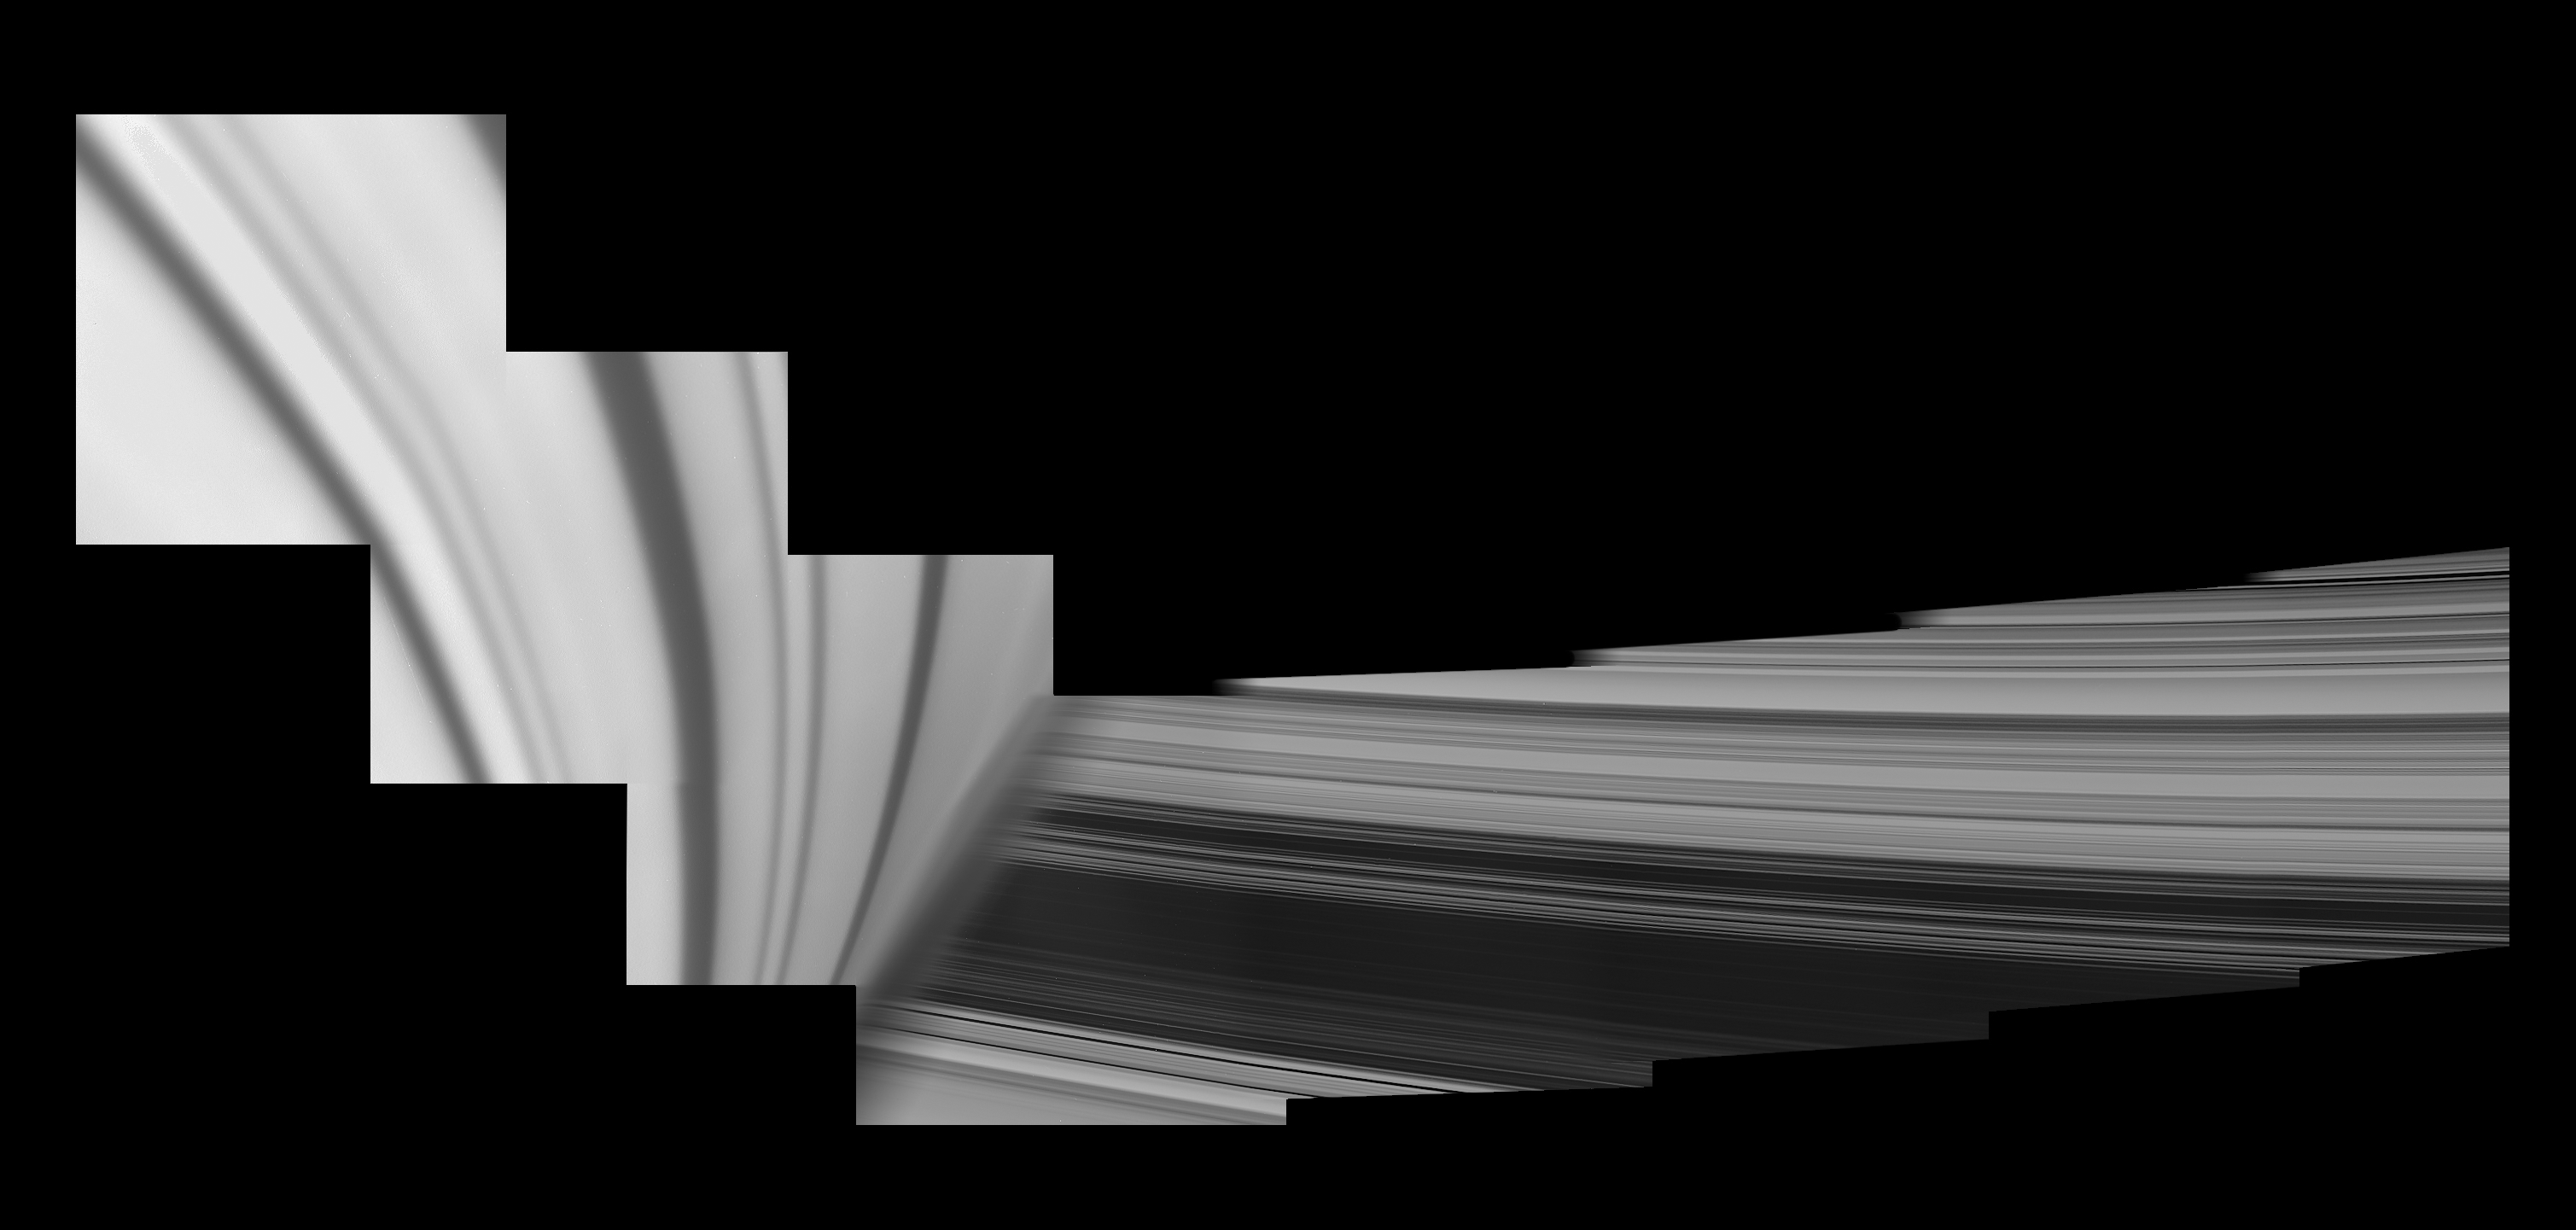

Inside-Out Rings: Over the Limb

Figure 1

Cassini obtained the images in this mosaic on May 28, 2017, looking over the horizon just after its sixth pass through the gap between Saturn and its rings as part of the mission’s Grand Finale.

In this view, Saturn looms in the foreground on the left, adorned by ring shadows. To the right, the rings emerge from behind the planet’s hazy limb, stretching outward from Cassini’s perspective. The view is of the rings’ unilluminated face, where sunlight filters through from the other side. The part of the planet seen here is in the southern hemisphere.

A wider, uncropped version of the mosaic (Figure 1), which shows more of the rings, is also available.

For another mosaic showing the view from between Saturn and the rings, see PIA21898. A previously released movie sequence showed Cassini’s changing view, gazing out upon the rings as the spacecraft passed through the ring plane from north to south (see PIA21886).

The Cassini spacecraft ended its mission on Sept. 15, 2017.

The Cassini mission is a cooperative project of NASA, ESA (the European Space Agency) and the Italian Space Agency. The Jet Propulsion Laboratory, a division of Caltech in Pasadena, manages the mission for NASA’s Science Mission Directorate, Washington. The Cassini orbiter and its two onboard cameras were designed, developed and assembled at JPL. The imaging operations center is based at the Space Science Institute in Boulder, Colorado.

Credit: NASA/JPL-Caltech/Space Science Institute